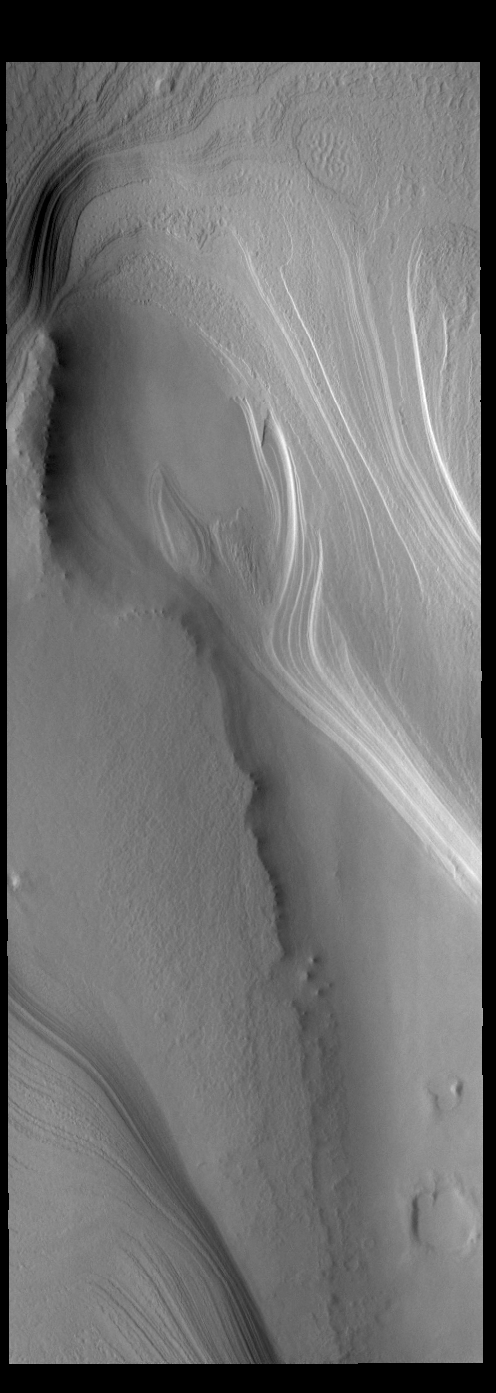

South Polar Cap

This VIS image shows part of the south polar cap. The cap was created over millions of years with deposition of ice and dust during different seasons, creating the layering seen in the image. This image was taken during the summer season at the south pole. The south polar cap of Mars is called Australe Planum.

Credit: NASA/JPL-Caltech/ASU